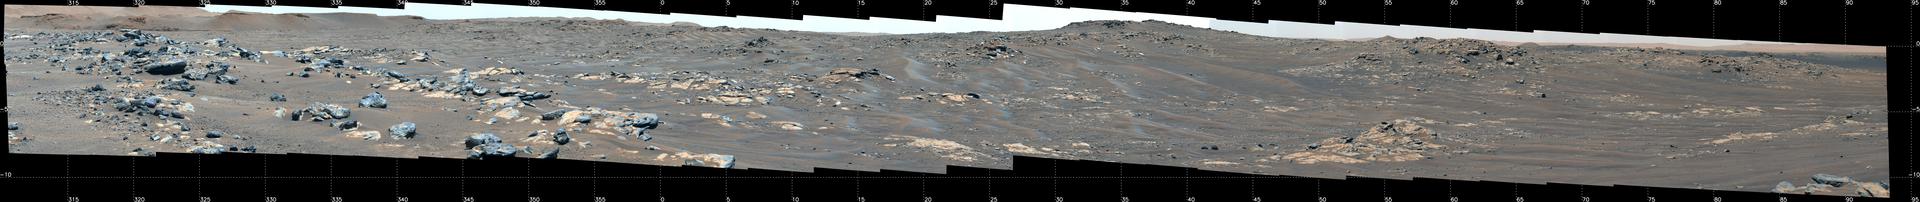

Perseverance Rover’s View of South Séítah

This mosaic features a rover-eye view of the “South Séítah” geologic unit of Jezero Crater. Composed of 84 enhanced-color images that were later stitched together, the mosaic was taken on Sept. 12, 2021 (the 201st Martian day, or sol, of the mission), by the Mastcam-Z imager as the rover was parked on an elevated overlook just outside its entry point into South Séítah.

An annotated version of this image (Figure 1) indicates the location of several prominent geologic features. At the top left and running about a third of the way to the center of the image is a portion of the delta front, a river delta that billions of years ago fed the lake at Jezero Crater. Below and to the right of that is a ridge nicknamed “Faillefeu” (after a medieval abbey in the French Alps). Farther to the right, at the top of the image is the distant peak called “Santa Cruz.” While not a planned destination of the rover, Santa Cruz is geologically interesting since it has mineral signatures – seen both from orbit and by the rover (from its landing site) – consistent with alteration minerals, primarily clays.

Near the top at the far right is a portion of the route Perseverance took to get to this location. At the time, Perseverance was traveling south, skirting the outside of the Séítah geologic unit. To the right (and out of frame), Perseverance would take a hard right and head northwest along a ridgeline just outside of Séítah.

The Mastcam-Z investigation is led and operated by Arizona State University in Tempe, working in collaboration with Malin Space Science Systems in San Diego, California, on the design, fabrication, testing, and operation of the cameras, and in collaboration with the Neils Bohr Institute of the University of Copenhagen on the design, fabrication, and testing of the calibration targets.

A key objective for Perseverance’s mission on Mars is astrobiology, including the search for signs of ancient microbial life. The rover will characterize the planet’s geology and past climate, pave the way for human exploration of the Red Planet, and be the first mission to collect and cache Martian rock and regolith (broken rock and dust).

Subsequent NASA missions, in cooperation with ESA (European Space Agency), would send spacecraft to Mars to collect these sealed samples from the surface and return them to Earth for in-depth analysis.

The Mars 2020 Perseverance mission is part of NASA’s Moon to Mars exploration approach, which includes Artemis missions to the Moon that will help prepare for human exploration of the Red Planet.

JPL, which is managed for NASA by Caltech in Pasadena, California, built and manages operations of the Perseverance rover.

Credit: NASA/JPL-Caltech/ASU/MSSS